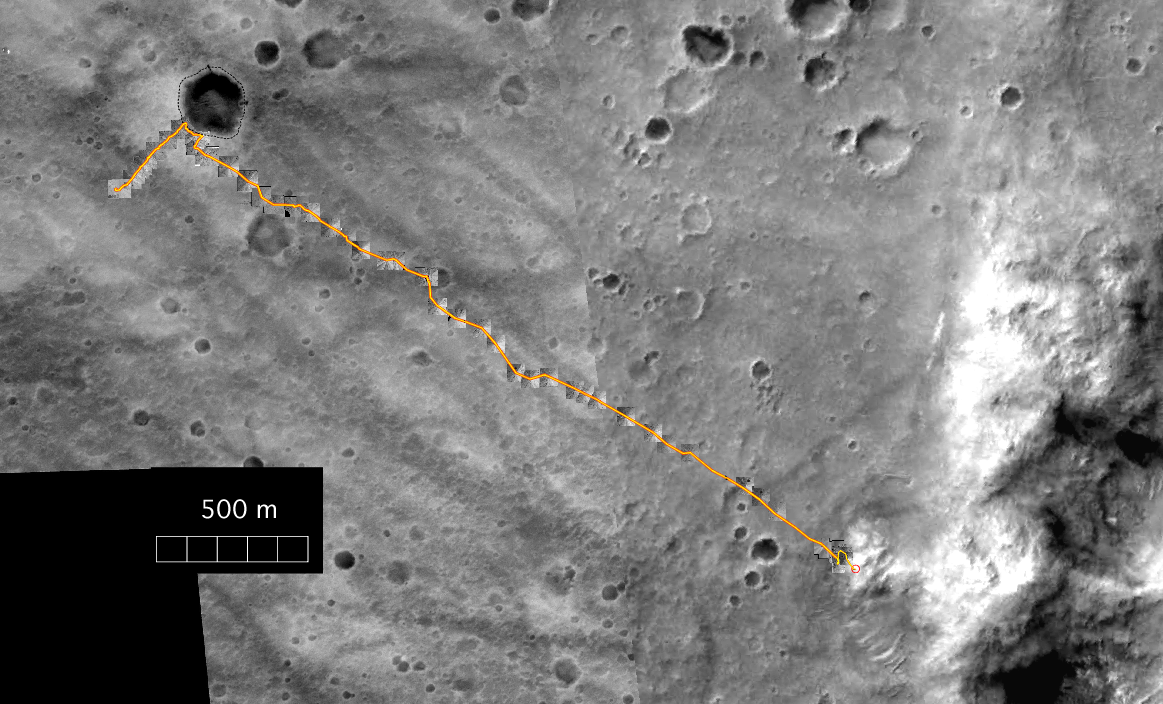

Spirit’s Travels During its First 238 Martian Days

This map shows the complete traverse of NASA’s Mars Exploration Rover Spirit through the rover’s 238th martian day, or sol (Sept. 3, 2004). This was shortly before the rover stopped driving for about two weeks while Mars was nearly behind the Sun from Earth’s perspective. The background image consists of frames from the Mars Orbiter Camera on NASA’s Mars Global Surveyor orbiter. Inset images along the route are from Spirit’s navigation camera. From its landing site, Spirit drove up to the rim of “Bonneville” crater on the far left and to the north rim of “Missoula” crater. Then it commenced a long drive across the plains, deviating to avoid large hollows. Upon arrival at the base of the “Columbia Hills,” Spirit drove north for a short distance before beginning its ascent onto the “West Spur,” where it is currently located. The scale bar at lower left is 500 meters (1,640 feet). North is up.

Credit: NASA/JPL/New Mexico Museum of Natural History